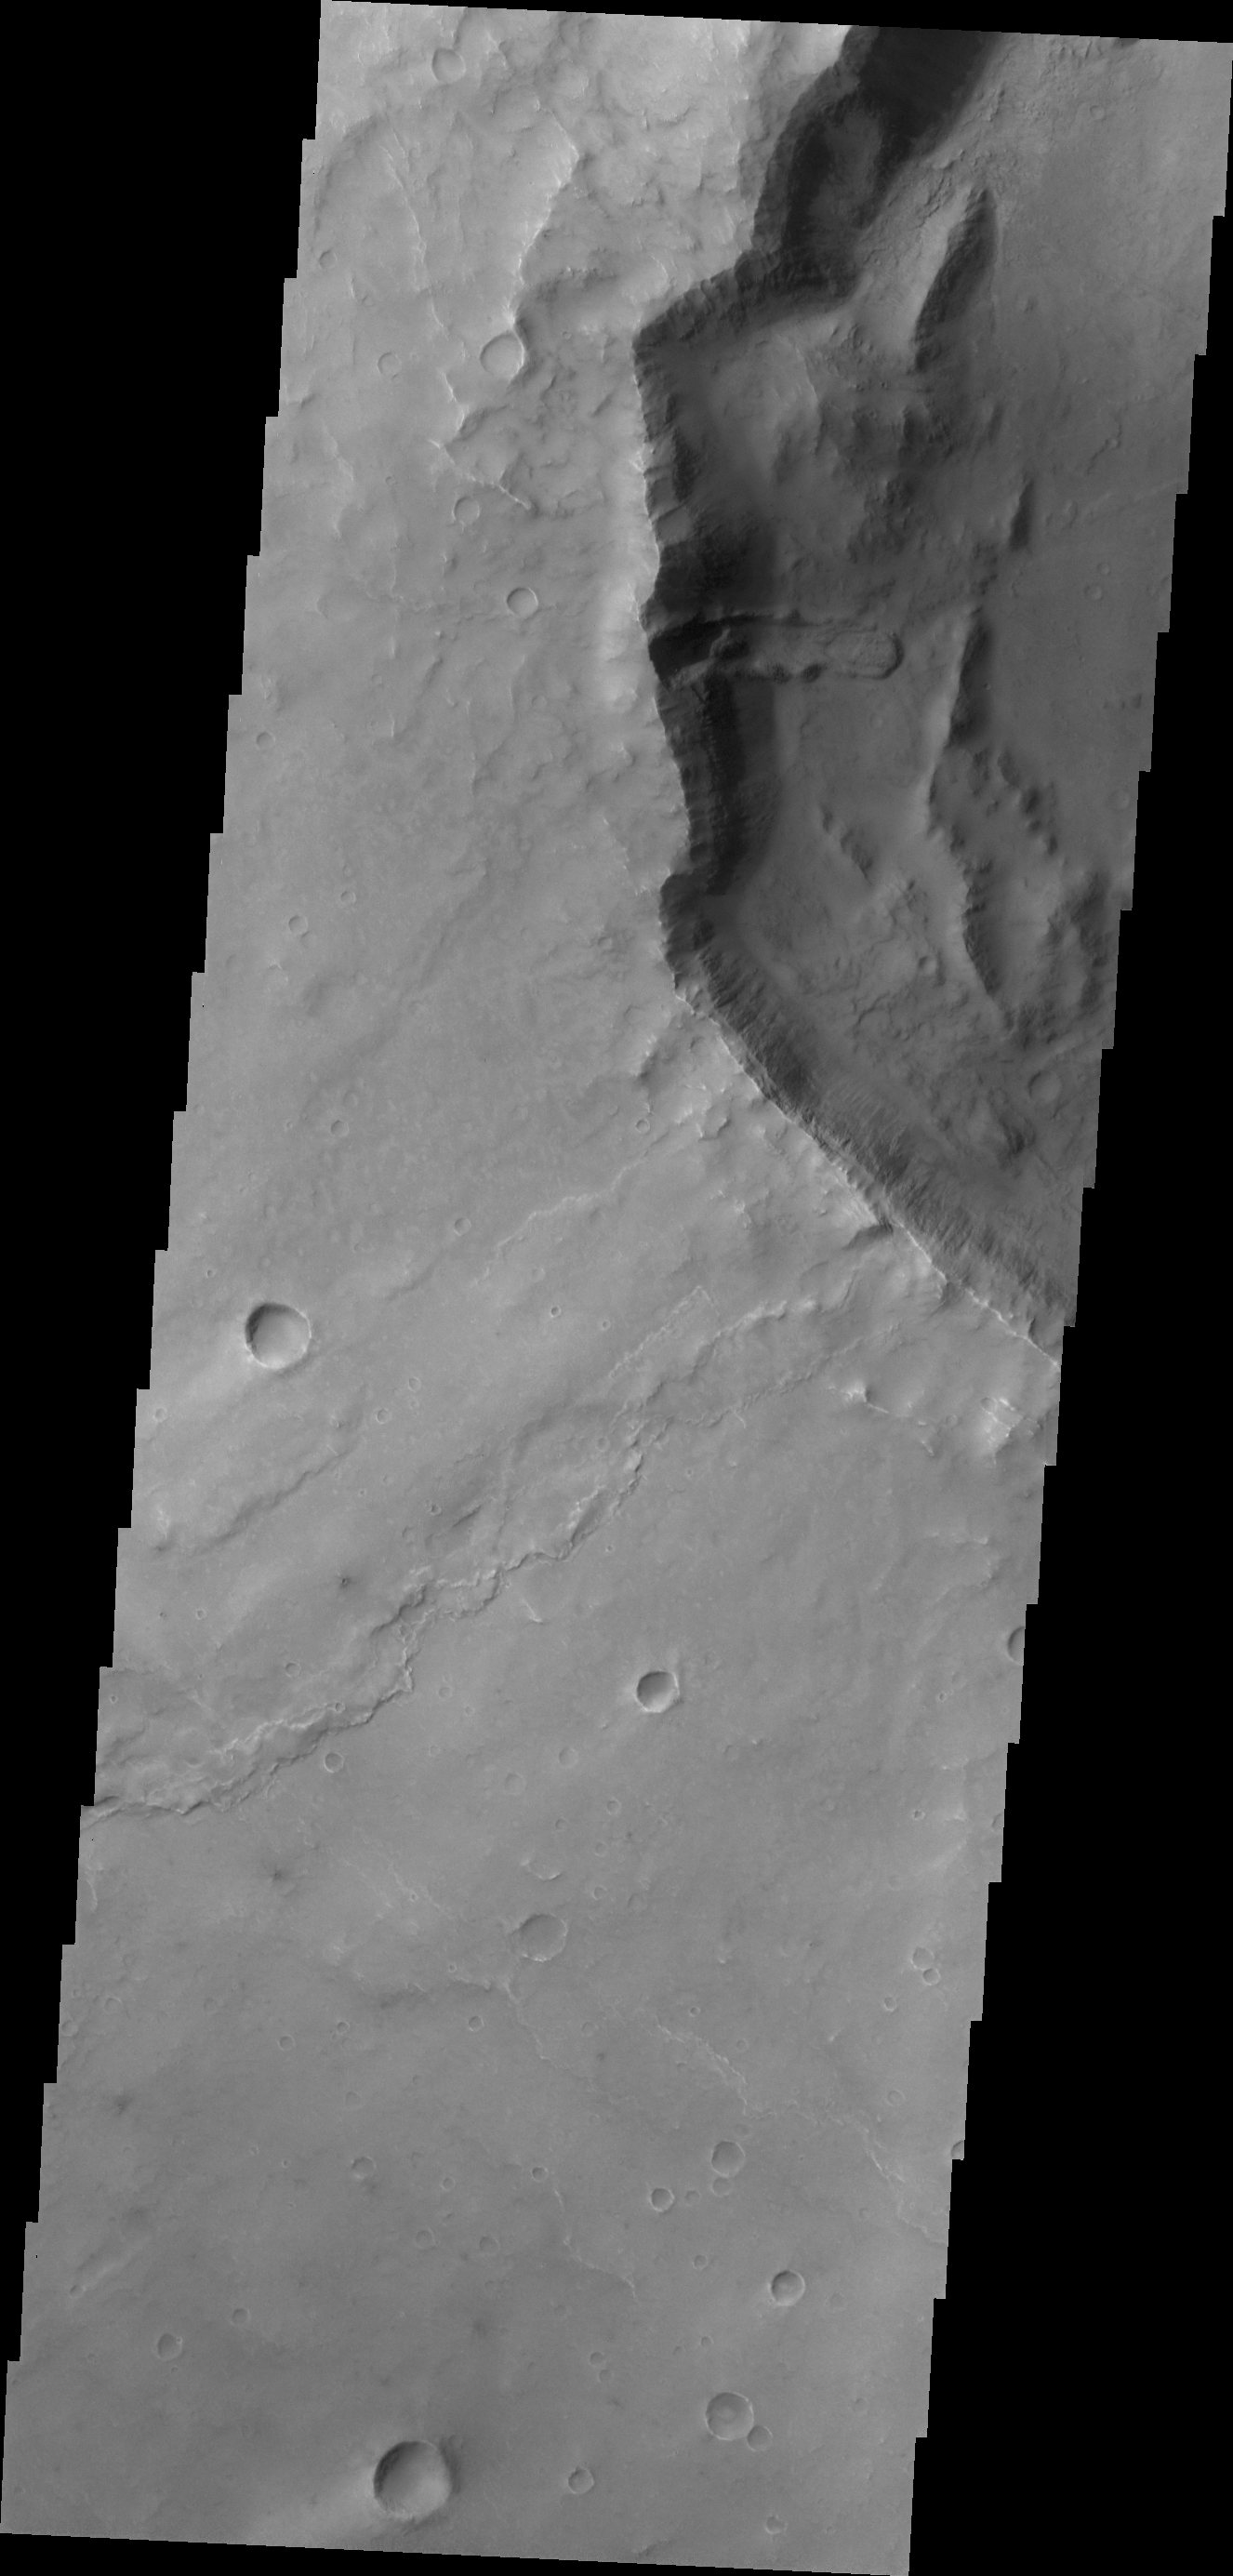

Syrtis Planum Landslide

This landslide deposit is located in an unnamed crater in Syrtis Planum.

Credit: NASA/JPL/ASU